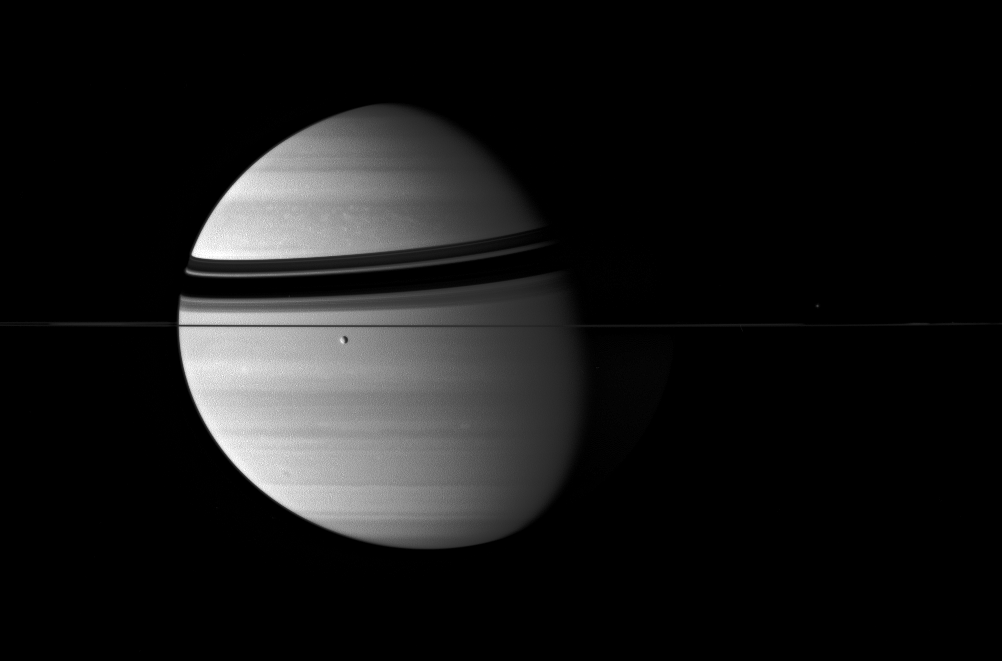

Banded Giant

Rhea transits the banded clouds of the Ringed Planet. The edge-on rings cast curved shadows onto Saturn’s northern hemisphere. More subtle than the ring shadows, the zonal jet streams of Saturn stripe its globe.

Rhea is 1,528 kilometers (949 miles) across. Mimas (397 kilometers, or 247 miles across) sits on the far side of the ringplane, near right.

The image was taken in visible blue light with the Cassini spacecraft wide-angle camera on Aug. 13, 2007. The view was acquired at a distance of approximately 4.1 million kilometers (2.5 million miles) from Saturn. Image scale is 240 kilometers (149 miles) per pixel.

The Cassini-Huygens mission is a cooperative project of NASA, the European Space Agency and the Italian Space Agency. The Jet Propulsion Laboratory, a division of the California Institute of Technology in Pasadena, manages the mission for NASA’s Science Mission Directorate, Washington, D.C. The Cassini orbiter and its two onboard cameras were designed, developed and assembled at JPL. The imaging operations center is based at the Space Science Institute in Boulder, Colo.

Credit: NASA/JPL/Space Science Institute